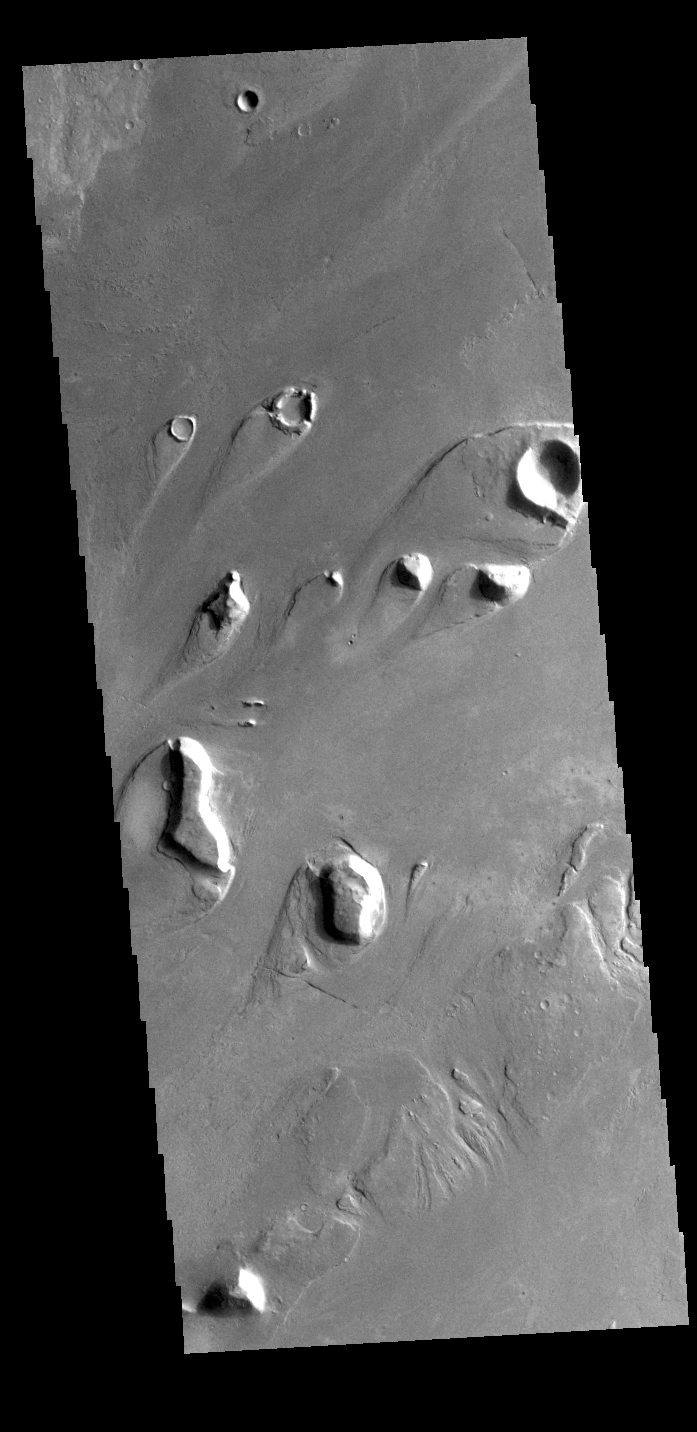

Athabasca Valles

This VIS image shows part of Athabasca Valles. The tear shaped features in the image are called streamlined islands. They are formed by the erosion of pre-existing positive topographic features that deflect the fluid around them. The narrow “tail” of the island points downstream, in this case from the upper right to the lower left.

Credit: NASA/JPL-Caltech/ASU